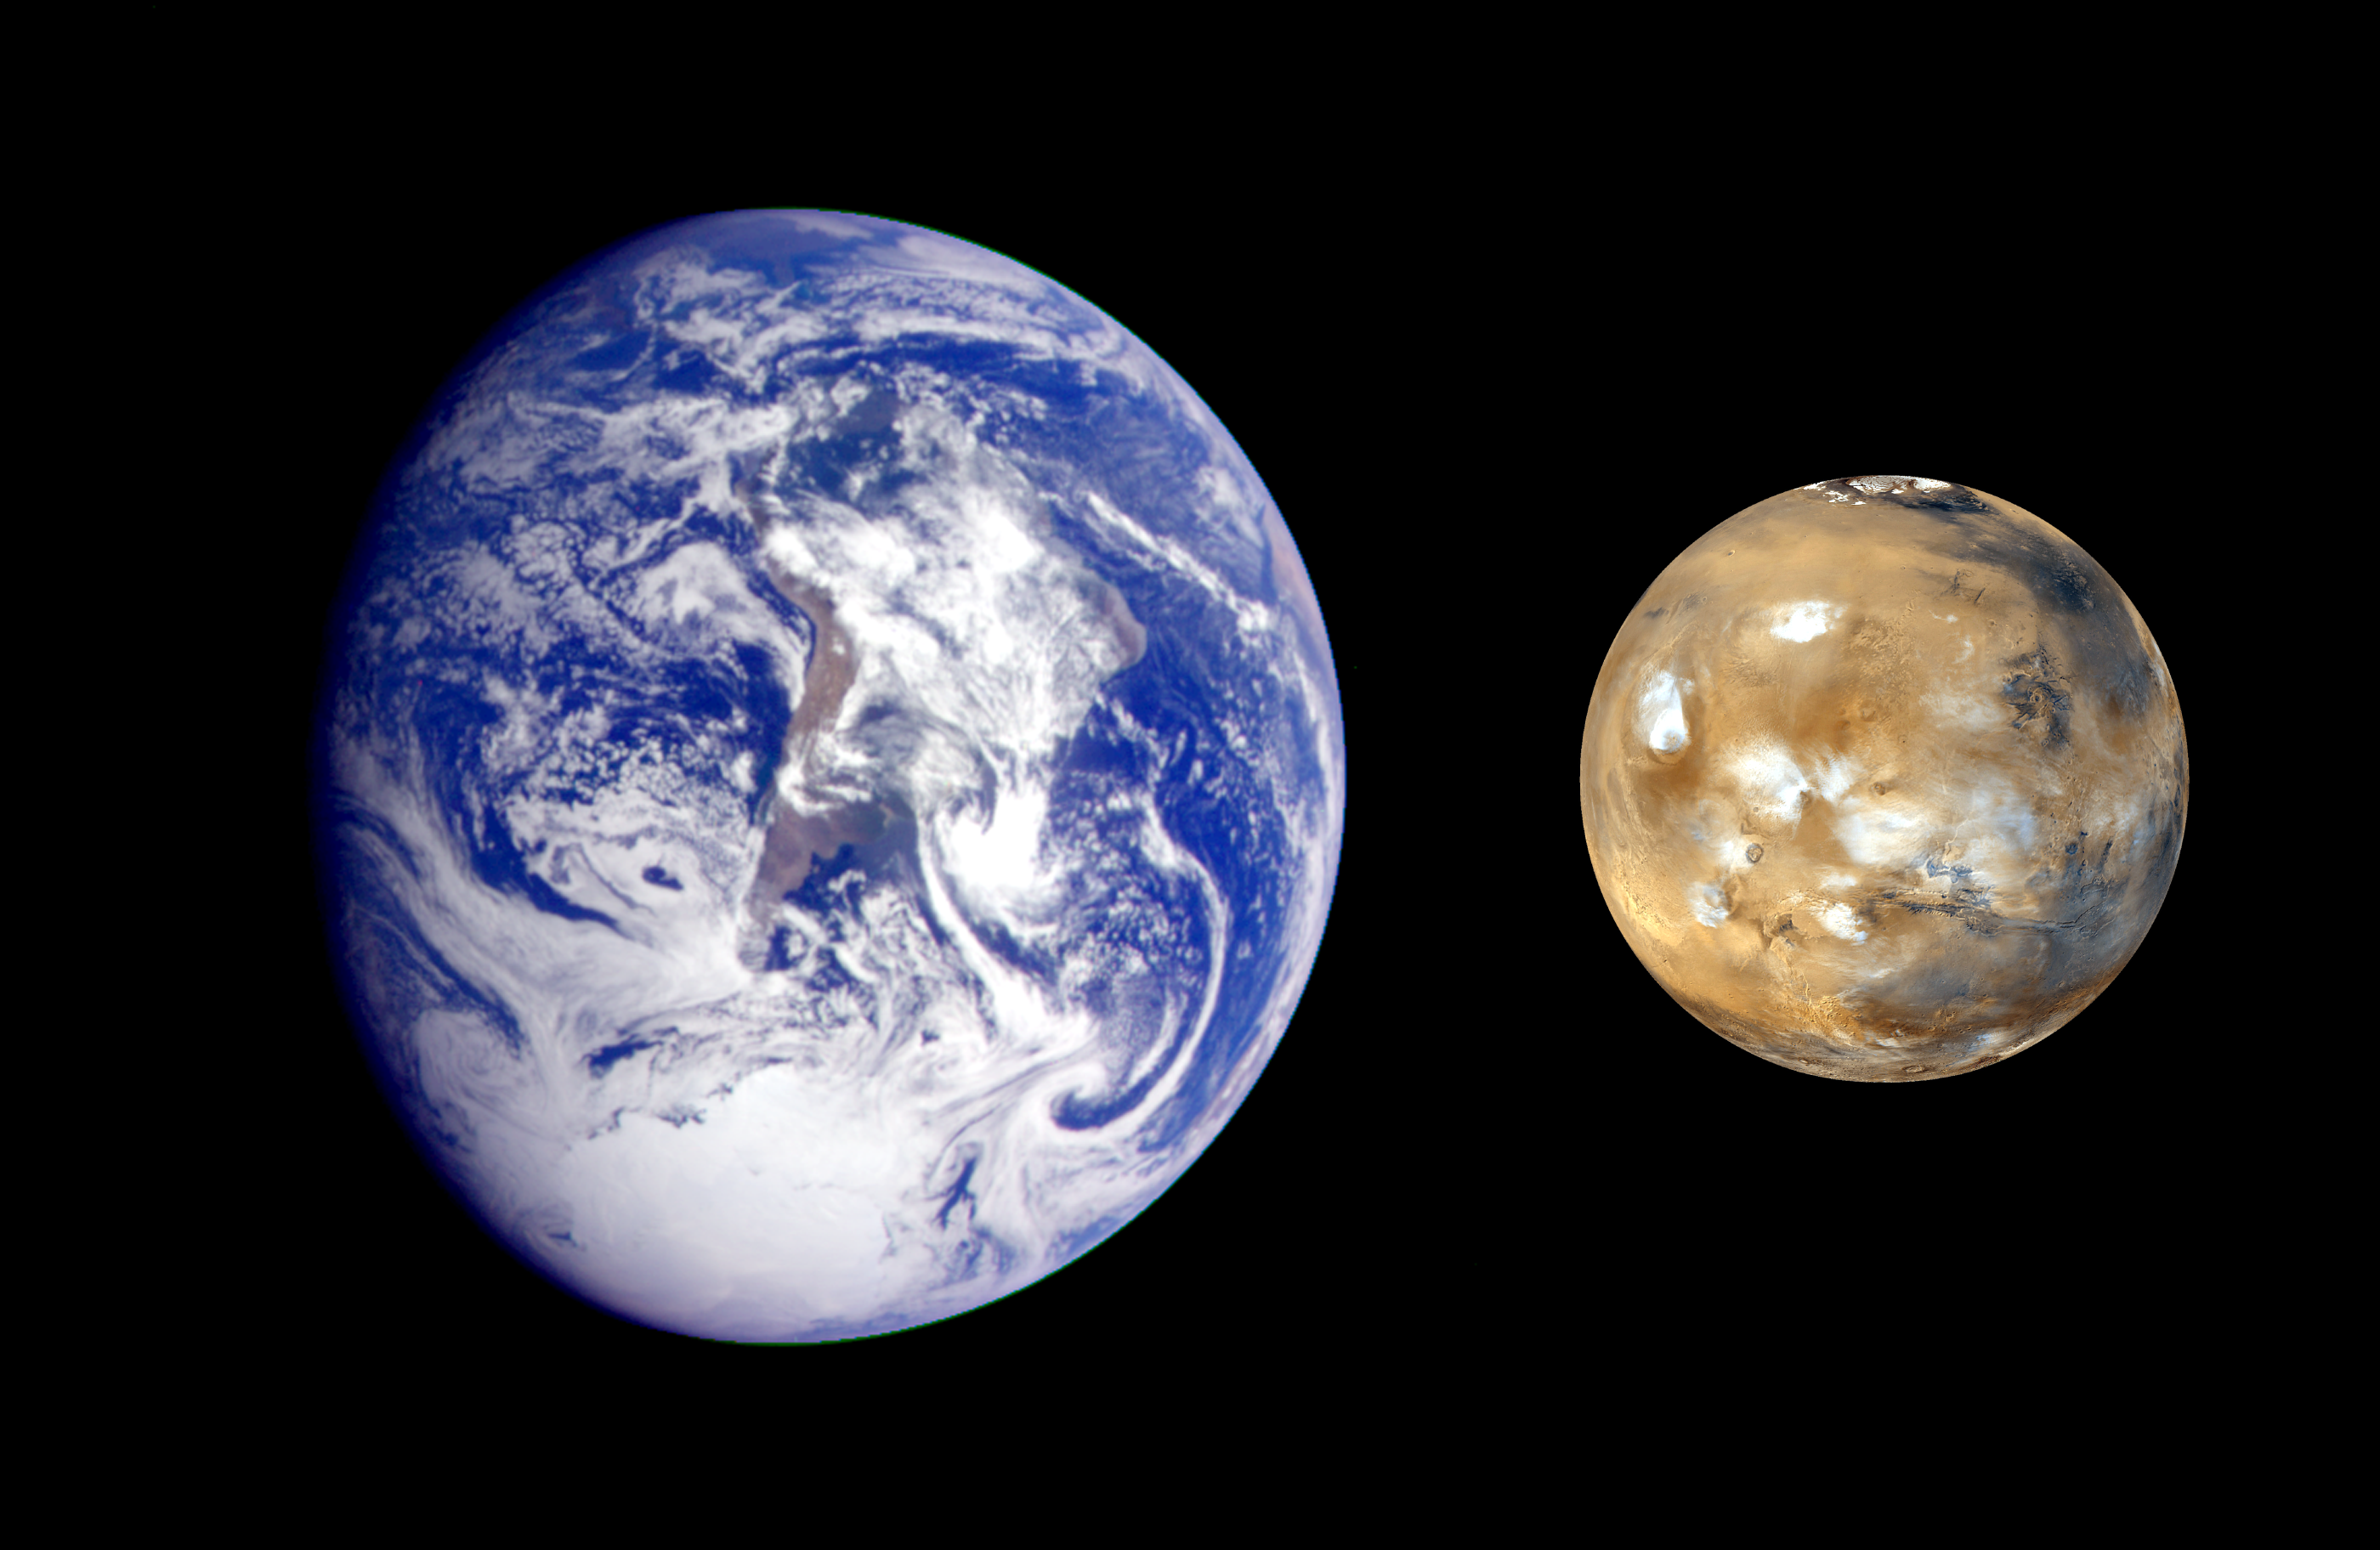

Earth Mars Comparison

This composite image of Earth and Mars was created to allow viewers to gain a better understanding of the relative sizes of the two planets. The Earth image was acquired from the Galileo orbiter at about 6:10 a.m. Pacific Standard Time on Dec. 11, 1990, when the spacecraft was about 1.3 million miles from the planet during the first of two Earth flybys on its way to Jupiter. The Mars image was acquired by the Mars Global Surveyor in April of 1999.

Credit: NASA/JPL